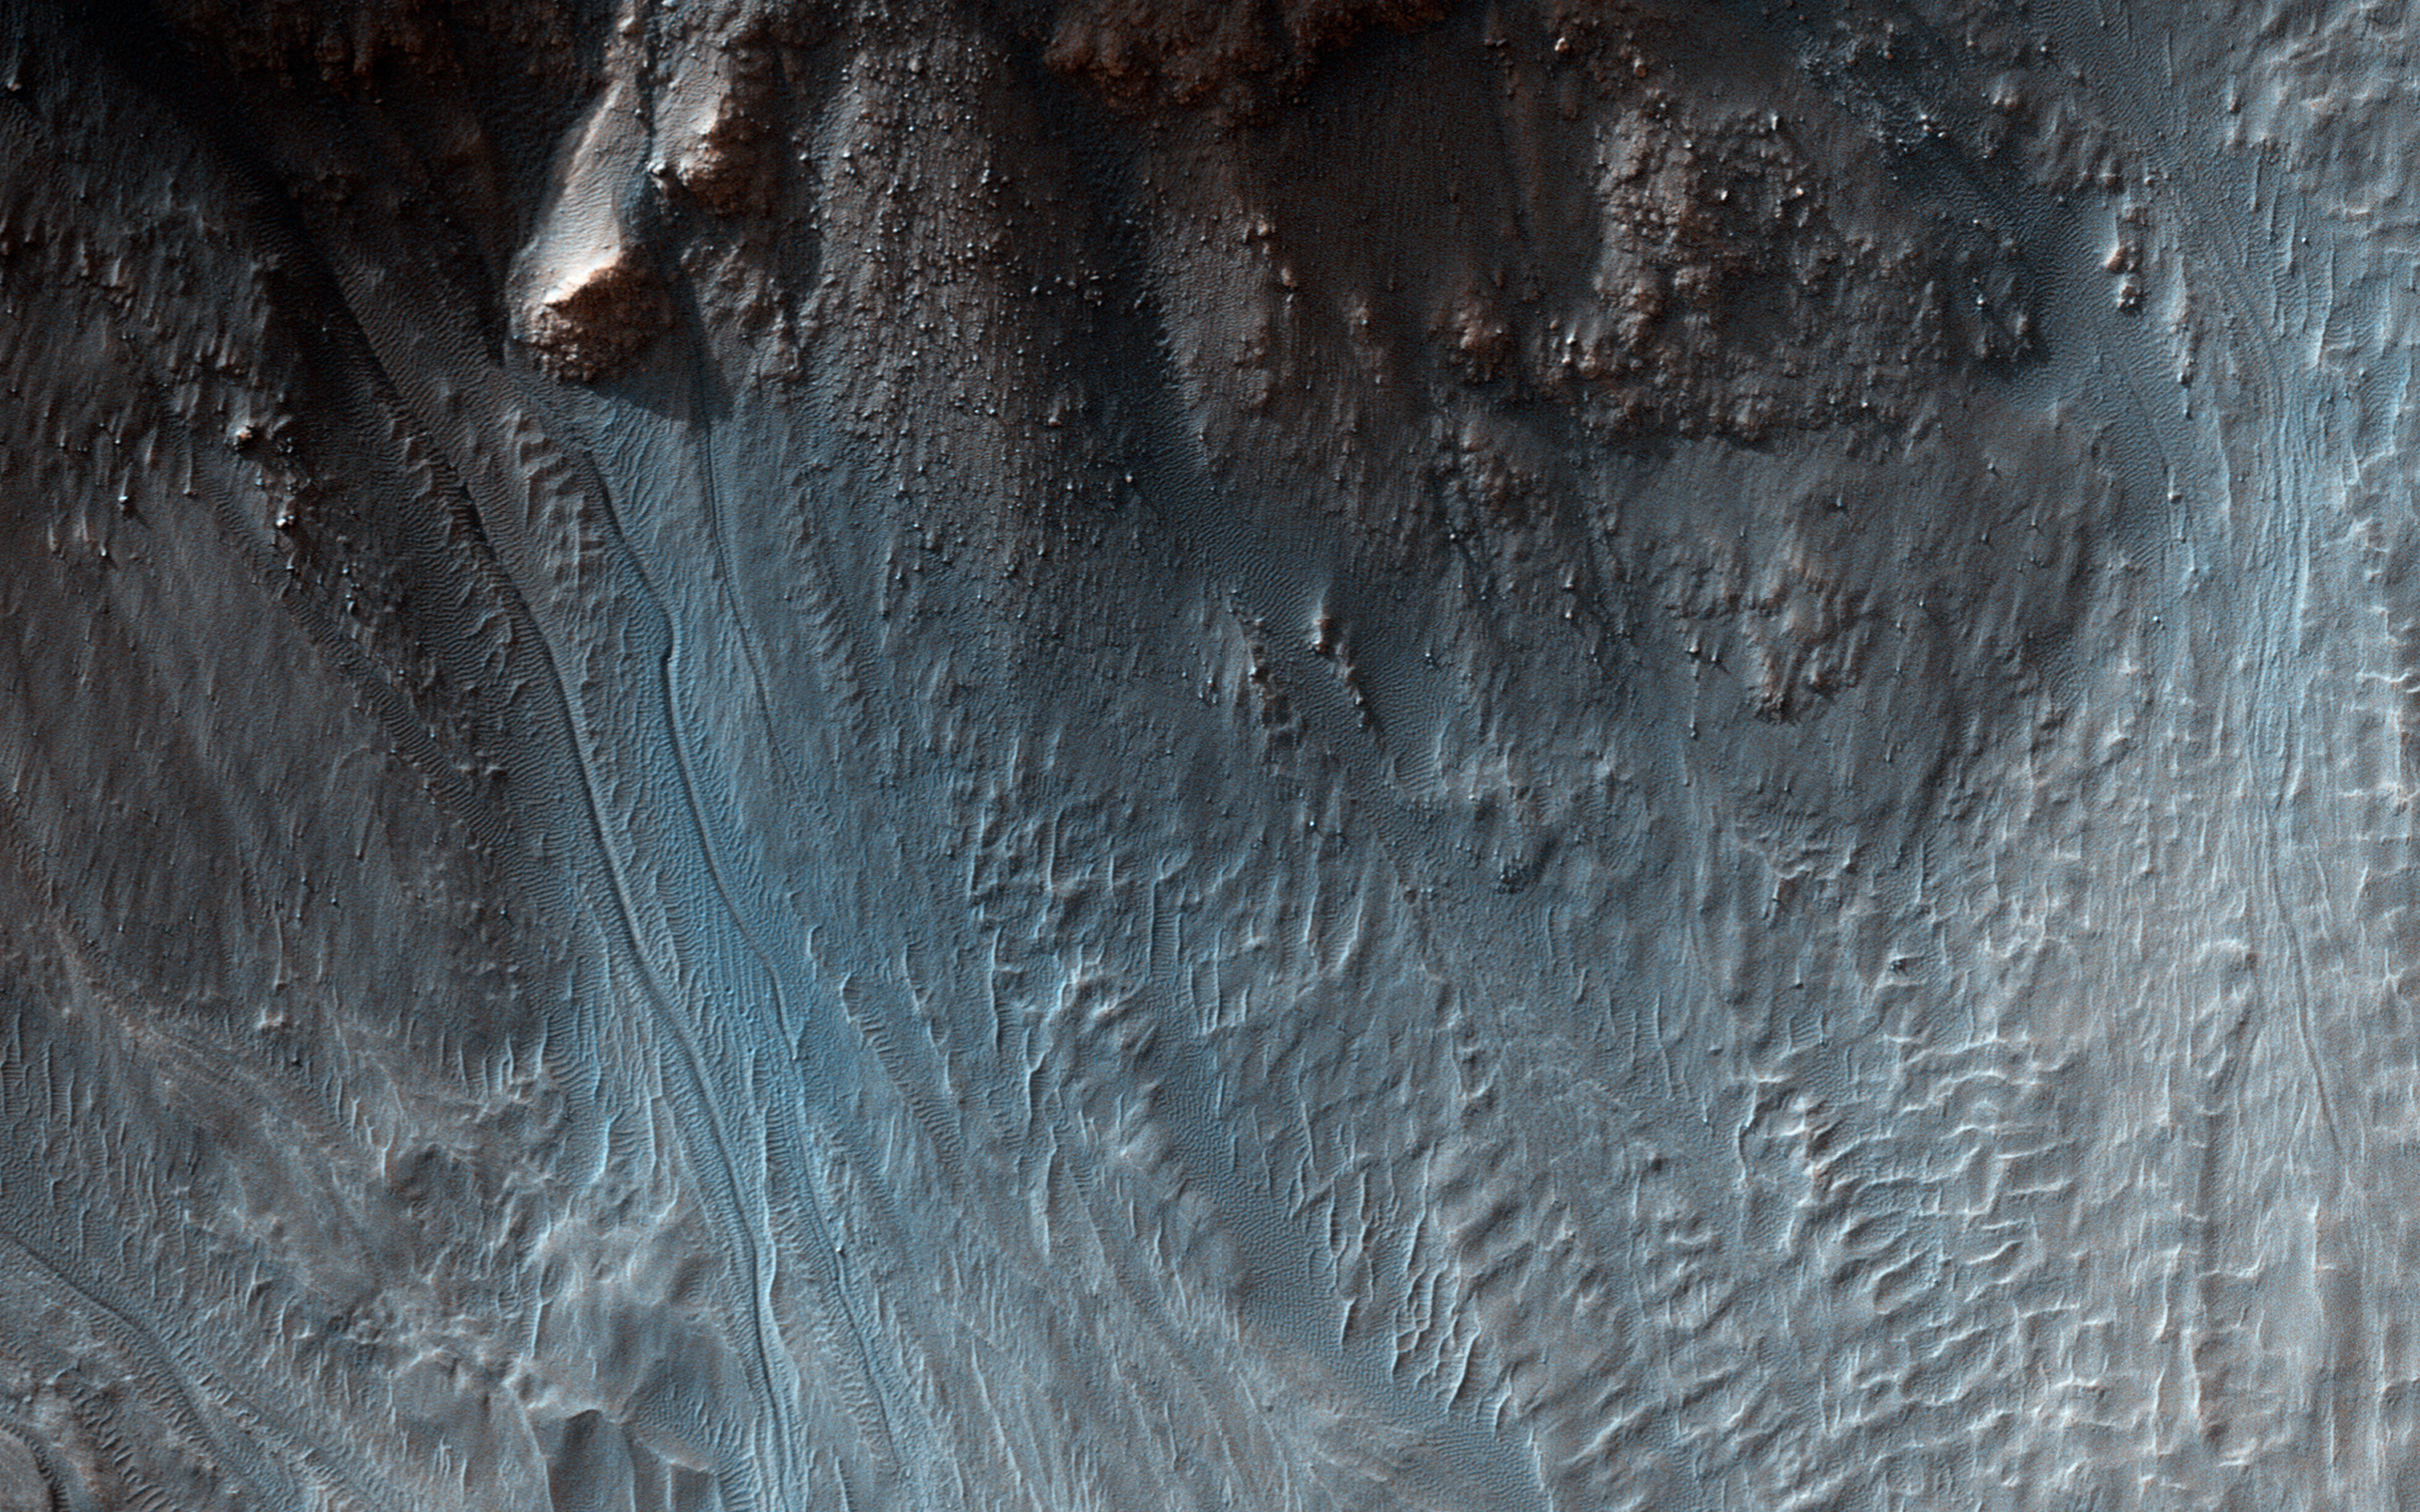

Gullies in a Central Pit Crater

Sometimes a central pit forms inside some Martian craters, especially when there’s substantial ground ice. Such is the case in this observation.

Sometimes what we call “mass wasting” processes (think small avalanches or landslides) occur on the slopes of the central pit. We took this image to search for any recent activity that would add to or modify previously identified gullies.

The University of Arizona, Tucson, operates HiRISE, which was built by Ball Aerospace & Technologies Corp., Boulder, Colo. NASA’s Jet Propulsion Laboratory, a division of the California Institute of Technology in Pasadena, manages the Mars Reconnaissance Orbiter Project for NASA’s Science Mission Directorate, Washington.

Credit: NASA/JPL-Caltech/Univ. of Arizona